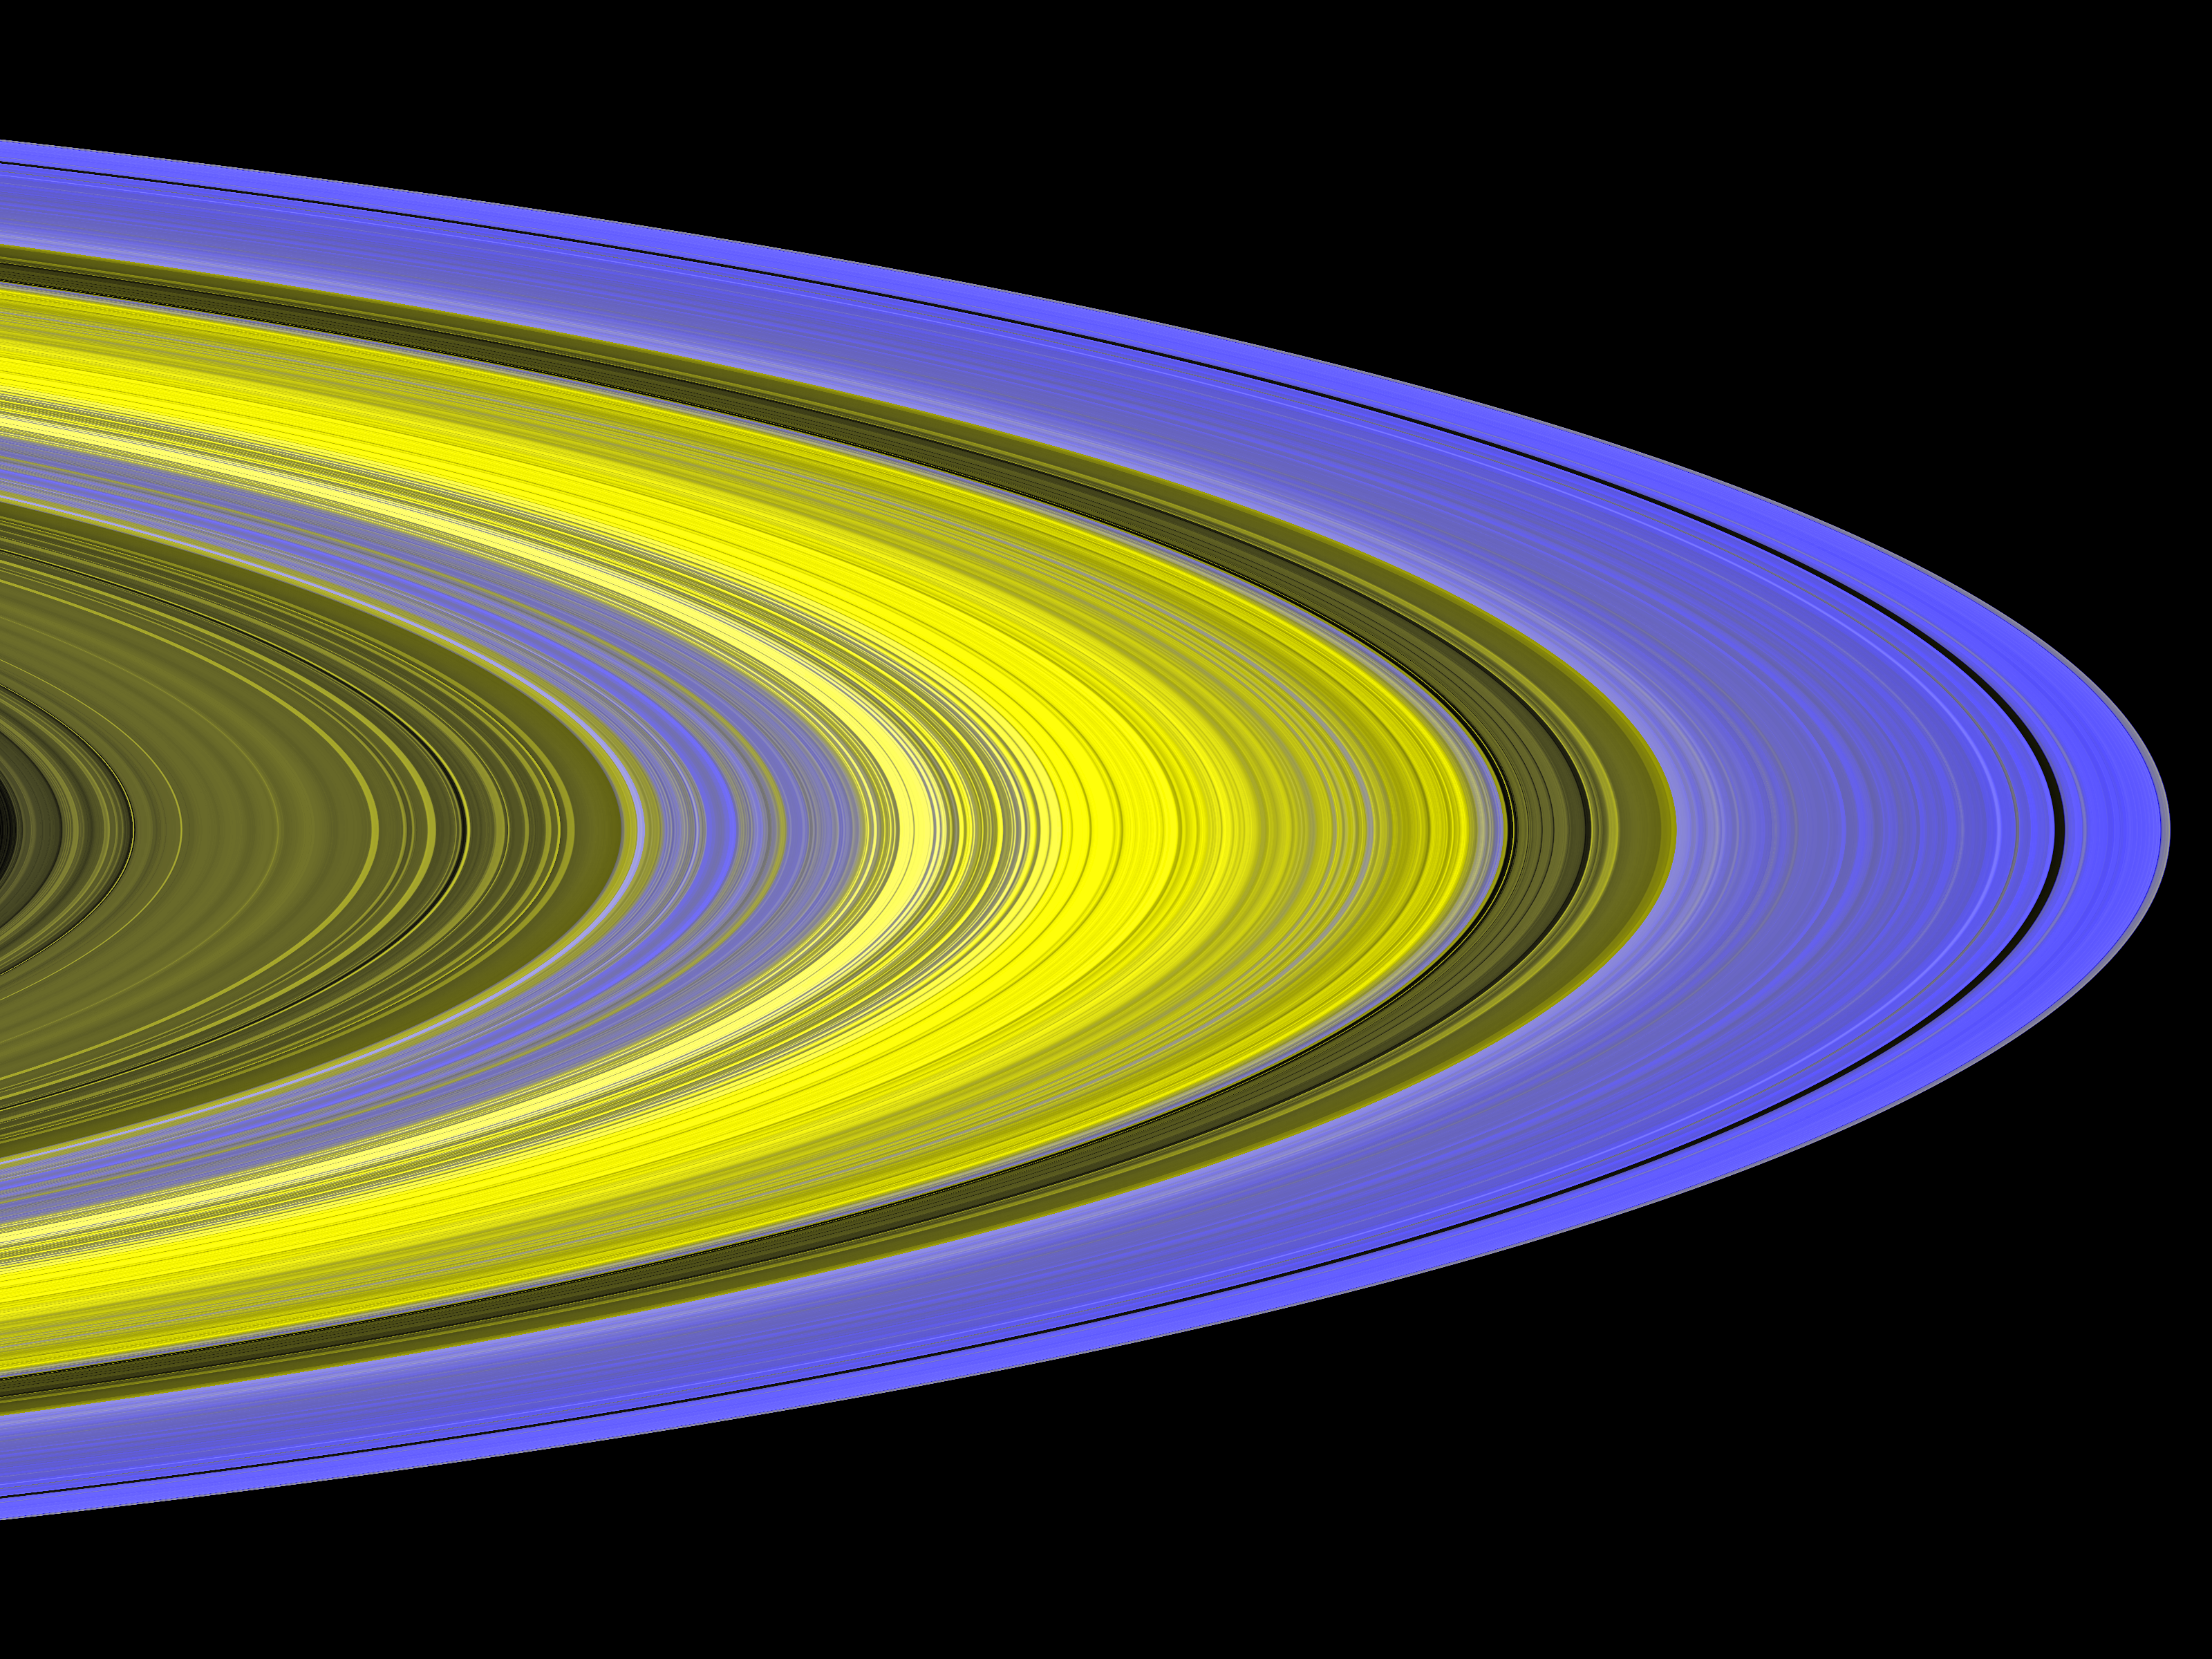

Mapping Clumps in Saturn’s Rings

This false-color image of Saturn’s main rings was made by combining data from multiple star occultations using the Cassini ultraviolet imaging spectrograph.

During occultations, scientists observe the brightness of a star as the rings pass in front of the star. This provides a measurement of the amount of ring material between the spacecraft and the star.

Cassini has given scientists the most detailed view yet of Saturn’s densely packed B ring. Cassini found that this part of the rings is densely packed with clumps, called self-gravity wakes, separated by nearly empty gaps. These clumps in Saturn’s B ring are neatly organized and constantly colliding, which surprised scientists.

The clumps in Saturn’s B ring, 30 to 50 meters (100 to 160 feet) across, are too small to be seen directly. However, scientists can map the distribution, shape and orientation of the clumps. Colors in this image indicate the orientation of clumps, and brightness indicates the density of ring particles. The formation of wakes is strongest in the bluer regions, where ring particles clump together in tilted wakes. Particles in the central yellow regions are too densely packed for any starlight to pass through.

The ultraviolet imaging spectrograph measured the flickering of the star Alpha Arae as it passed by the rings Nov. 9 and 10, 2006.

The Cassini-Huygens mission is a cooperative project of NASA, the European Space Agency and the Italian Space Agency. The Jet Propulsion Laboratory, a division of the California Institute of Technology in Pasadena, manages the mission for NASA’s Science Mission Directorate, Washington, D.C. The Cassini orbiter was designed, developed and assembled at JPL. The ultraviolet imaging spectrograph was designed and built at, and the team is based at the University of Colorado, Boulder.

Credit: NASA/JPL/University of Colorado